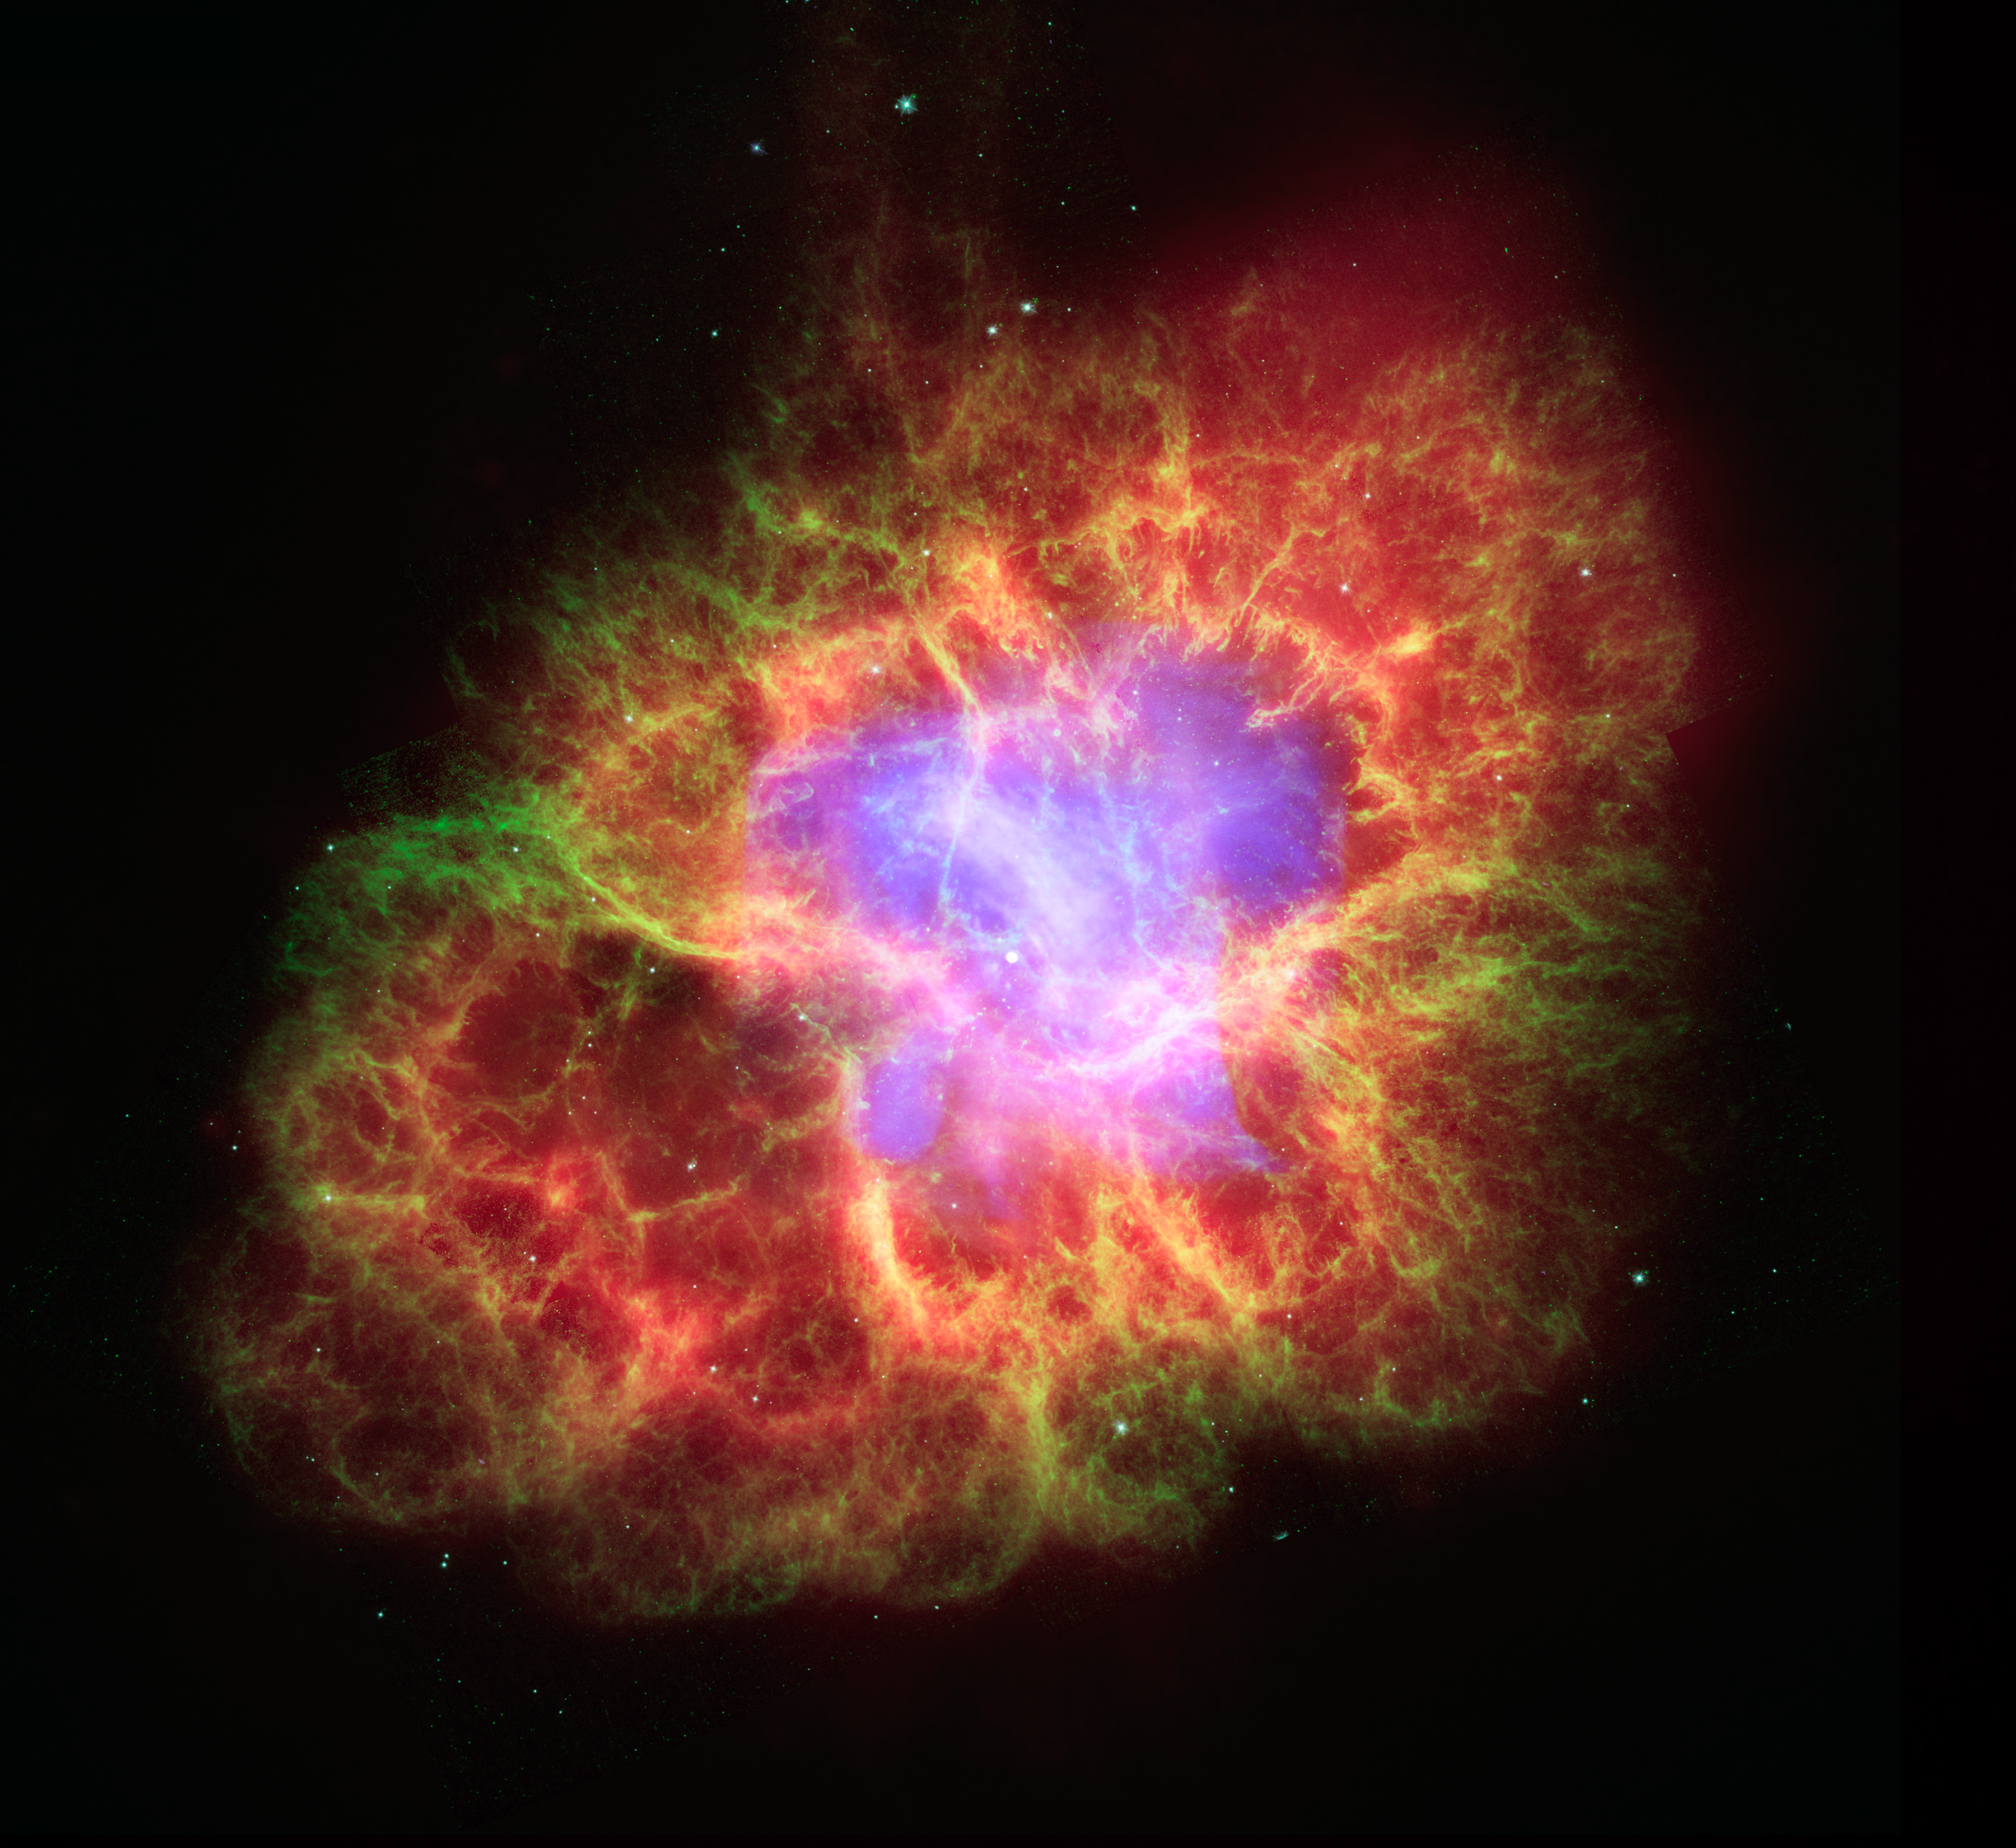

Dead Star Creates Celestial Havoc

A star’s spectacular death in the constellation Taurus was observed on Earth as the supernova of 1054 A.D. Now, almost a thousand years later, a superdense neutron star left behind by the stellar death is spewing out a blizzard of extremely high-energy particles into the expanding debris field known as the Crab Nebula.

This composite image uses data from three of NASA’s Great Observatories. The Chandra X-ray image is shown in light blue, the Hubble Space Telescope optical images are in green and dark blue, and the Spitzer Space Telescope’s infrared image is in red. The size of the X-ray image is smaller than the others because ultrahigh-energy X-ray emitting electrons radiate away their energy more quickly than the lower-energy electrons emitting optical and infrared light. The neutron star, which has the mass equivalent to the sun crammed into a rapidly spinning ball of neutrons twelve miles across, is the bright white dot in the center of the image.

Credit: NASA/JPL-Caltech/ESA/CXC/Univ. of Ariz./Univ. of Szeged